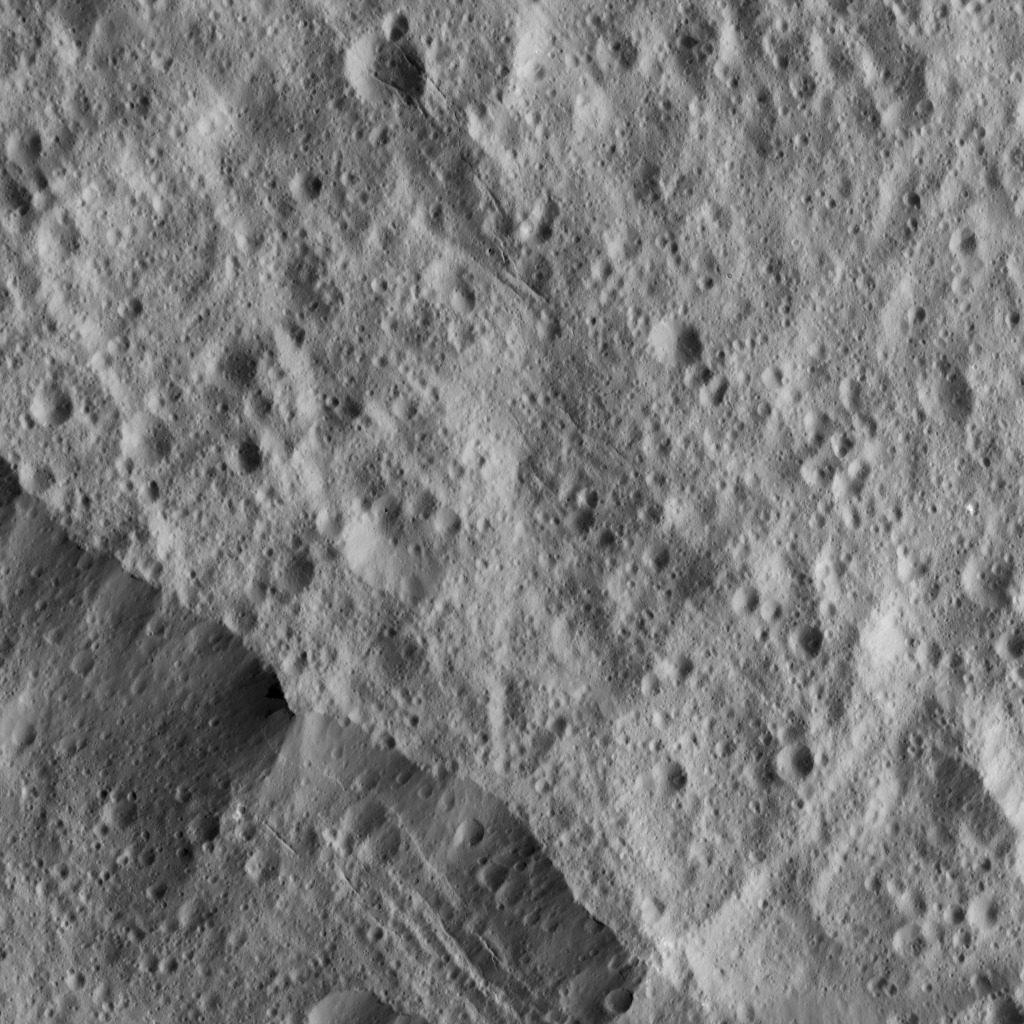

Dawn LAMO Image 98

This picture shows a portion of the northeastern rim of Yalode Crater, one of the largest impact features on Ceres. Yalode has a diameter of 160 miles (260 kilometers). A set of narrow, roughly parallel fractures can be seen at top center.

A higher-altitude view of Yalode can be seen at PIA20131.

NASA’s Dawn spacecraft took this image on April 17, 2016, from its low-altitude mapping orbit, at a distance of about 240 miles (385 kilometers) above the surface. The image resolution is 120 feet (35 meters) per pixel.

Dawn’s mission is managed by JPL for NASA’s Science Mission Directorate in Washington. Dawn is a project of the directorate’s Discovery Program, managed by NASA’s Marshall Space Flight Center in Huntsville, Alabama. UCLA is responsible for overall Dawn mission science. Orbital ATK, Inc., in Dulles, Virginia, designed and built the spacecraft. The German Aerospace Center, the Max Planck Institute for Solar System Research, the Italian Space Agency and the Italian National Astrophysical Institute are international partners on the mission team.

Credit: NASA/JPL-Caltech/UCLA/MPS/DLR/IDA